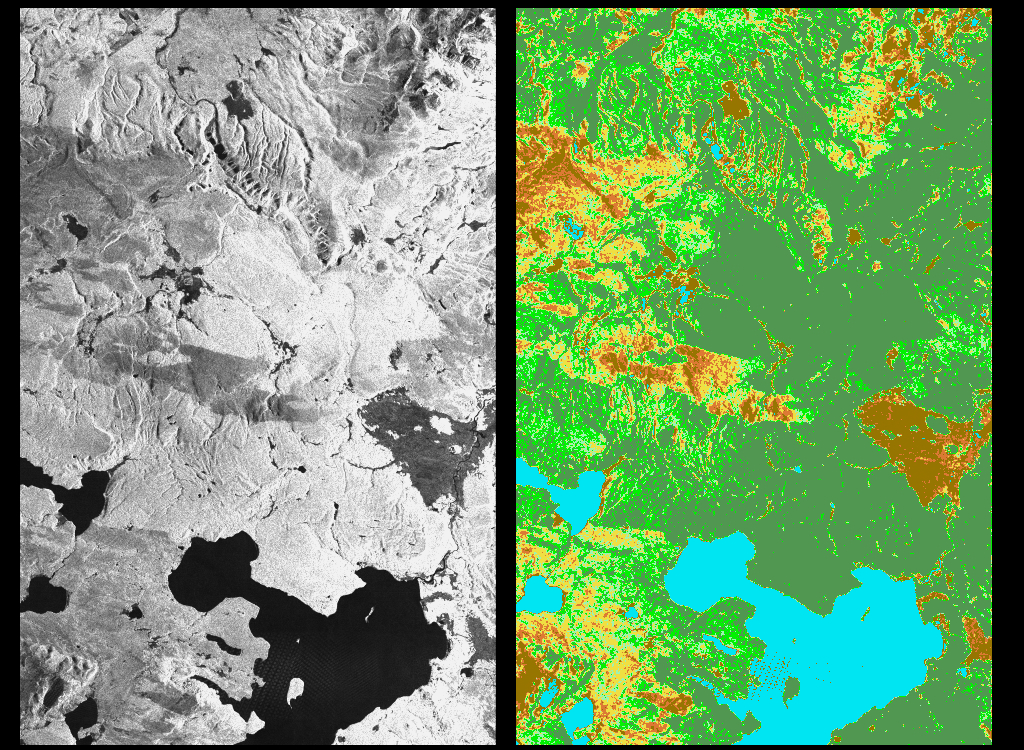

Space Radar Image of Yellowstone Park, Wyoming

These two radar images show the majestic Yellowstone National Park, Wyoming, the oldest national park in the United States and home to the world’s most spectacular geysers and hot springs. The region supports large populations of grizzly bears, elk and bison. In 1988, the park was burned by one of the most widespread fires to occur in the northern Rocky Mountains in the last 50 years. Surveys indicated that 793,880 acres of land burned. Of that, 41 percent was burned forest, with tree canopies totally consumed by the fire; 35 percent was a combination of unburned, scorched and blackened trees; 13 percent was surface burn under an unburned canopy; 6 percent was non-forest burn; and 5 percent was undifferentiated burn. Six years later, the burned areas are still clearly visible in these false-color radar images obtained by the Spaceborne Imaging Radar-C/X-band Synthetic Aperture Radar on board the space shuttle Endeavour.

The image at the left was obtained using the L-band radar channel, horizontally received and vertically transmitted, on the shuttle’s 39th orbit on October 2, 1994. The area shown is 45 kilometers by 71 kilometers (28 miles by 44 miles) in size and centered at 44.6 degrees north latitude, 110.7 degrees west longitude. North is toward the top of the image (to the right). Most trees in this area are lodge pole pines at different stages of fire succession. Yellowstone Lake appears as a large dark feature at the bottom of the scene. At right is a map of the forest crown, showing its biomass, or amount of vegetation, which includes foliage and branches. The map was created by inverting SIR-C data and using in situ estimates of crown biomass gathered by the Yellowstone National Biological Survey. The map is displayed on a color scale from blue (rivers and lakes with no biomass) to brown (non-forest areas with crown biomass of less than 4 tons per hectare) to light brown (areas of canopy burn with biomass of between 4 and 12 tons per hectare). Yellow indicates areas of canopy burn and mixed burn with a biomass of between 12 to 20 tons per hectare; light green is mixed burn and on-burn forest with a biomass of 20 to 35 tons per hectare; and green is non-burned forest with a biomass of greater than 35 tons per hectare. Forest recovery from the fire seems to depend on fire intensity and soil conditions. In areas of severe canopy burn and poor soil conditions, crown biomass was still low in 1994 (indicated by the brown areas at the center left), whereas in areas of mixed burn with nutrient-rich soils, seen west of Yellowstone Lake, crown biomass has increased significantly in six years (indicated by the yellow and light green areas).

Imaging fire-affected regions with spaceborne radar illustrates SIR-C/X-SAR’s keen abilities to monitor regrowth after a fire. Knowing the amount of carbon accumulated in the atmosphere by regenerating forest in the 20 to 50 years following a fire disturbance is also a significant factor in understanding the global carbon cycle. Measuring crown biomass is necessary to evaluate the effects of past and future fires in specific regions.

Spaceborne Imaging Radar-C and X-Synthetic Aperture Radar (SIR-C/X-SAR) are part of NASA’s Mission to Planet Earth. The radars illuminate Earth with microwaves, allowing detailed observations at any time, regardless of weather or sunlight conditions. SIR-C/X-SAR uses three microwave wavelengths: L-band (24 cm), C-band (6 cm), and X-band (3 cm). The multi-frequency data will be used by the international scientific community to better understand the global environment and how it is changing. The SIR-C/X-SAR data, complemented by aircraft and ground studies, will give scientists clearer insights into those environmental changes that are caused by nature and those changes that are induced by human activity.

SIR-C was developed by NASA’s Jet Propulsion Laboratory. X-SAR was developed by the Dornier and Alenia Spazio companies for the German space agency, Deutsche Agentur fuer Raumfahrtangelegenheiten (DARA), and the Italian space agency, Agenzia Spaziale Italiana (ASI), with the Deutsche Forschungsanstalt fuer Luft und Raumfahrt e.V.(DLR), the major partner in science, operations and data processing of X-SAR.

Credit: NASA/JPL